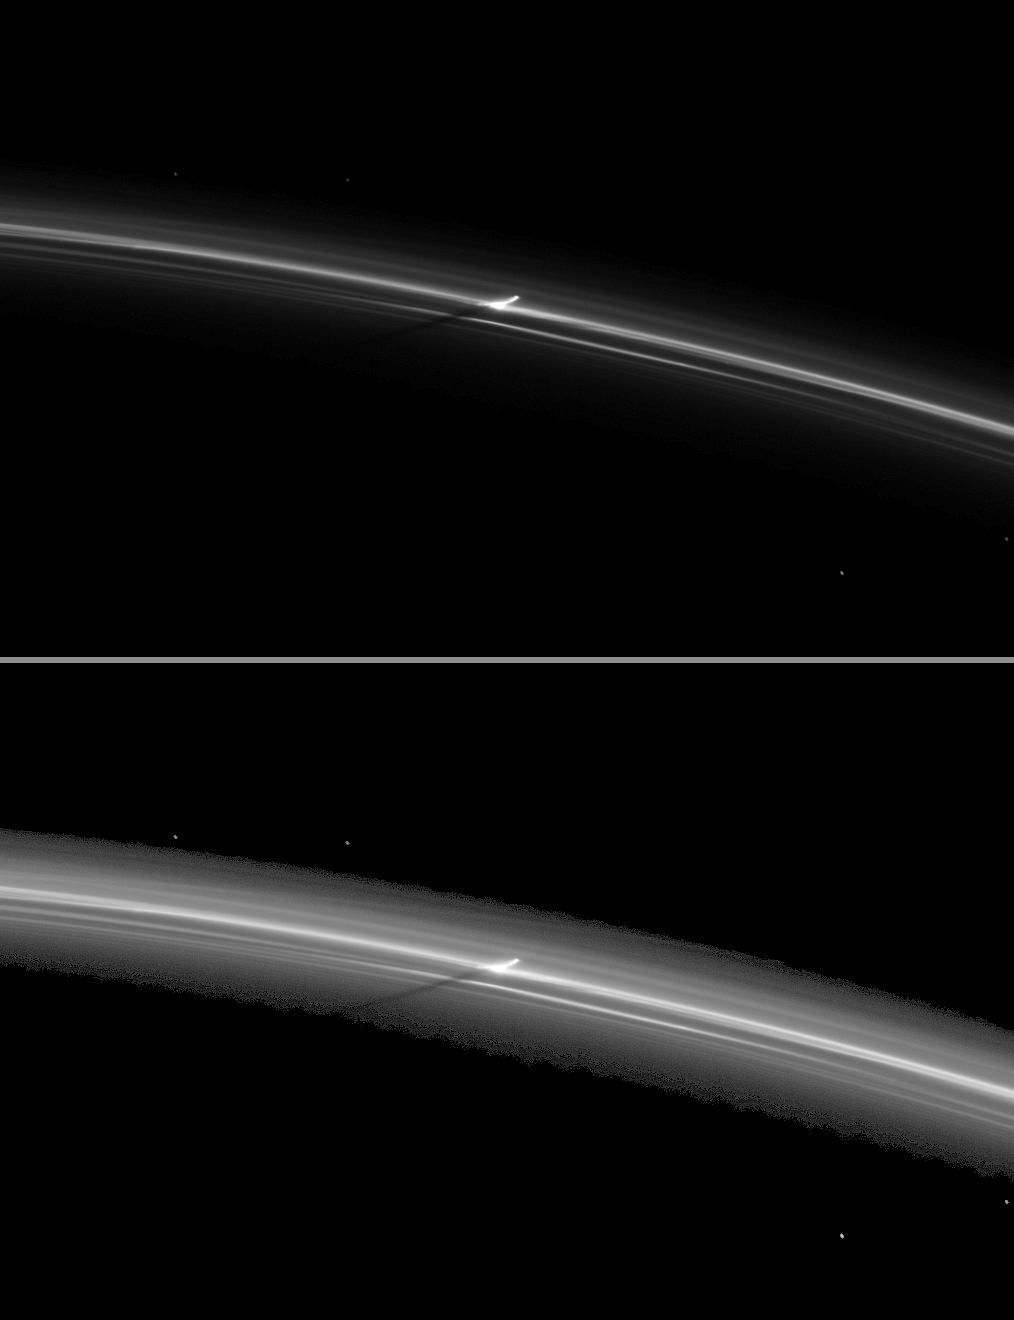

Punching through the F Ring

As Saturn approaches its August 2009 equinox, a shadow is cast by a narrow, vertically extended feature in the F ring.

Scientists are working to understand the origin of structures such as this one, but they think this image may show the shadow of an object on an inclined orbit which has punched through the F ring and dragged material along in its path.

The second (bottom) version of the image has been brightened to enhance the visibility of the ring and shadow. Background stars appear elongated in the image because of the camera’s exposure time.

This image and others like it (see PIA11663) are only possible around the time of Saturn’s equinox which occurs every half-Saturn-year (equivalent to about 15 Earth years). The illumination geometry that accompanies equinox lowers the sun’s angle to the ring plane and causes out-of-plane structures to cast long shadows across the rings. Cassini’s cameras have spotted not only the predictable shadows of some of Saturn’s moons (see PIA11657), but also the shadows of newly revealed vertical structures in the rings themselves (see PIA11654).

This view looks toward the unilluminated side of the rings from about 27 degrees above the ring plane.

The image was taken in visible light with the Cassini spacecraft narrow-angle camera on June 11, 2009. The view was acquired at a distance of approximately 866,000 kilometers (538,000 miles) from Saturn and at a Sun-Saturn-spacecraft, or phase, angle of 30 degrees. Image scale is 5 kilometers (3 miles) per pixel.

The Cassini-Huygens mission is a cooperative project of NASA, the European Space Agency and the Italian Space Agency. The Jet Propulsion Laboratory, a division of the California Institute of Technology in Pasadena, manages the mission for NASA’s Science Mission Directorate, Washington, D.C. The Cassini orbiter and its two onboard cameras were designed, developed and assembled at JPL. The imaging operations center is based at the Space Science Institute in Boulder, Colo.

Credit: NASA/JPL/Space Science Institute